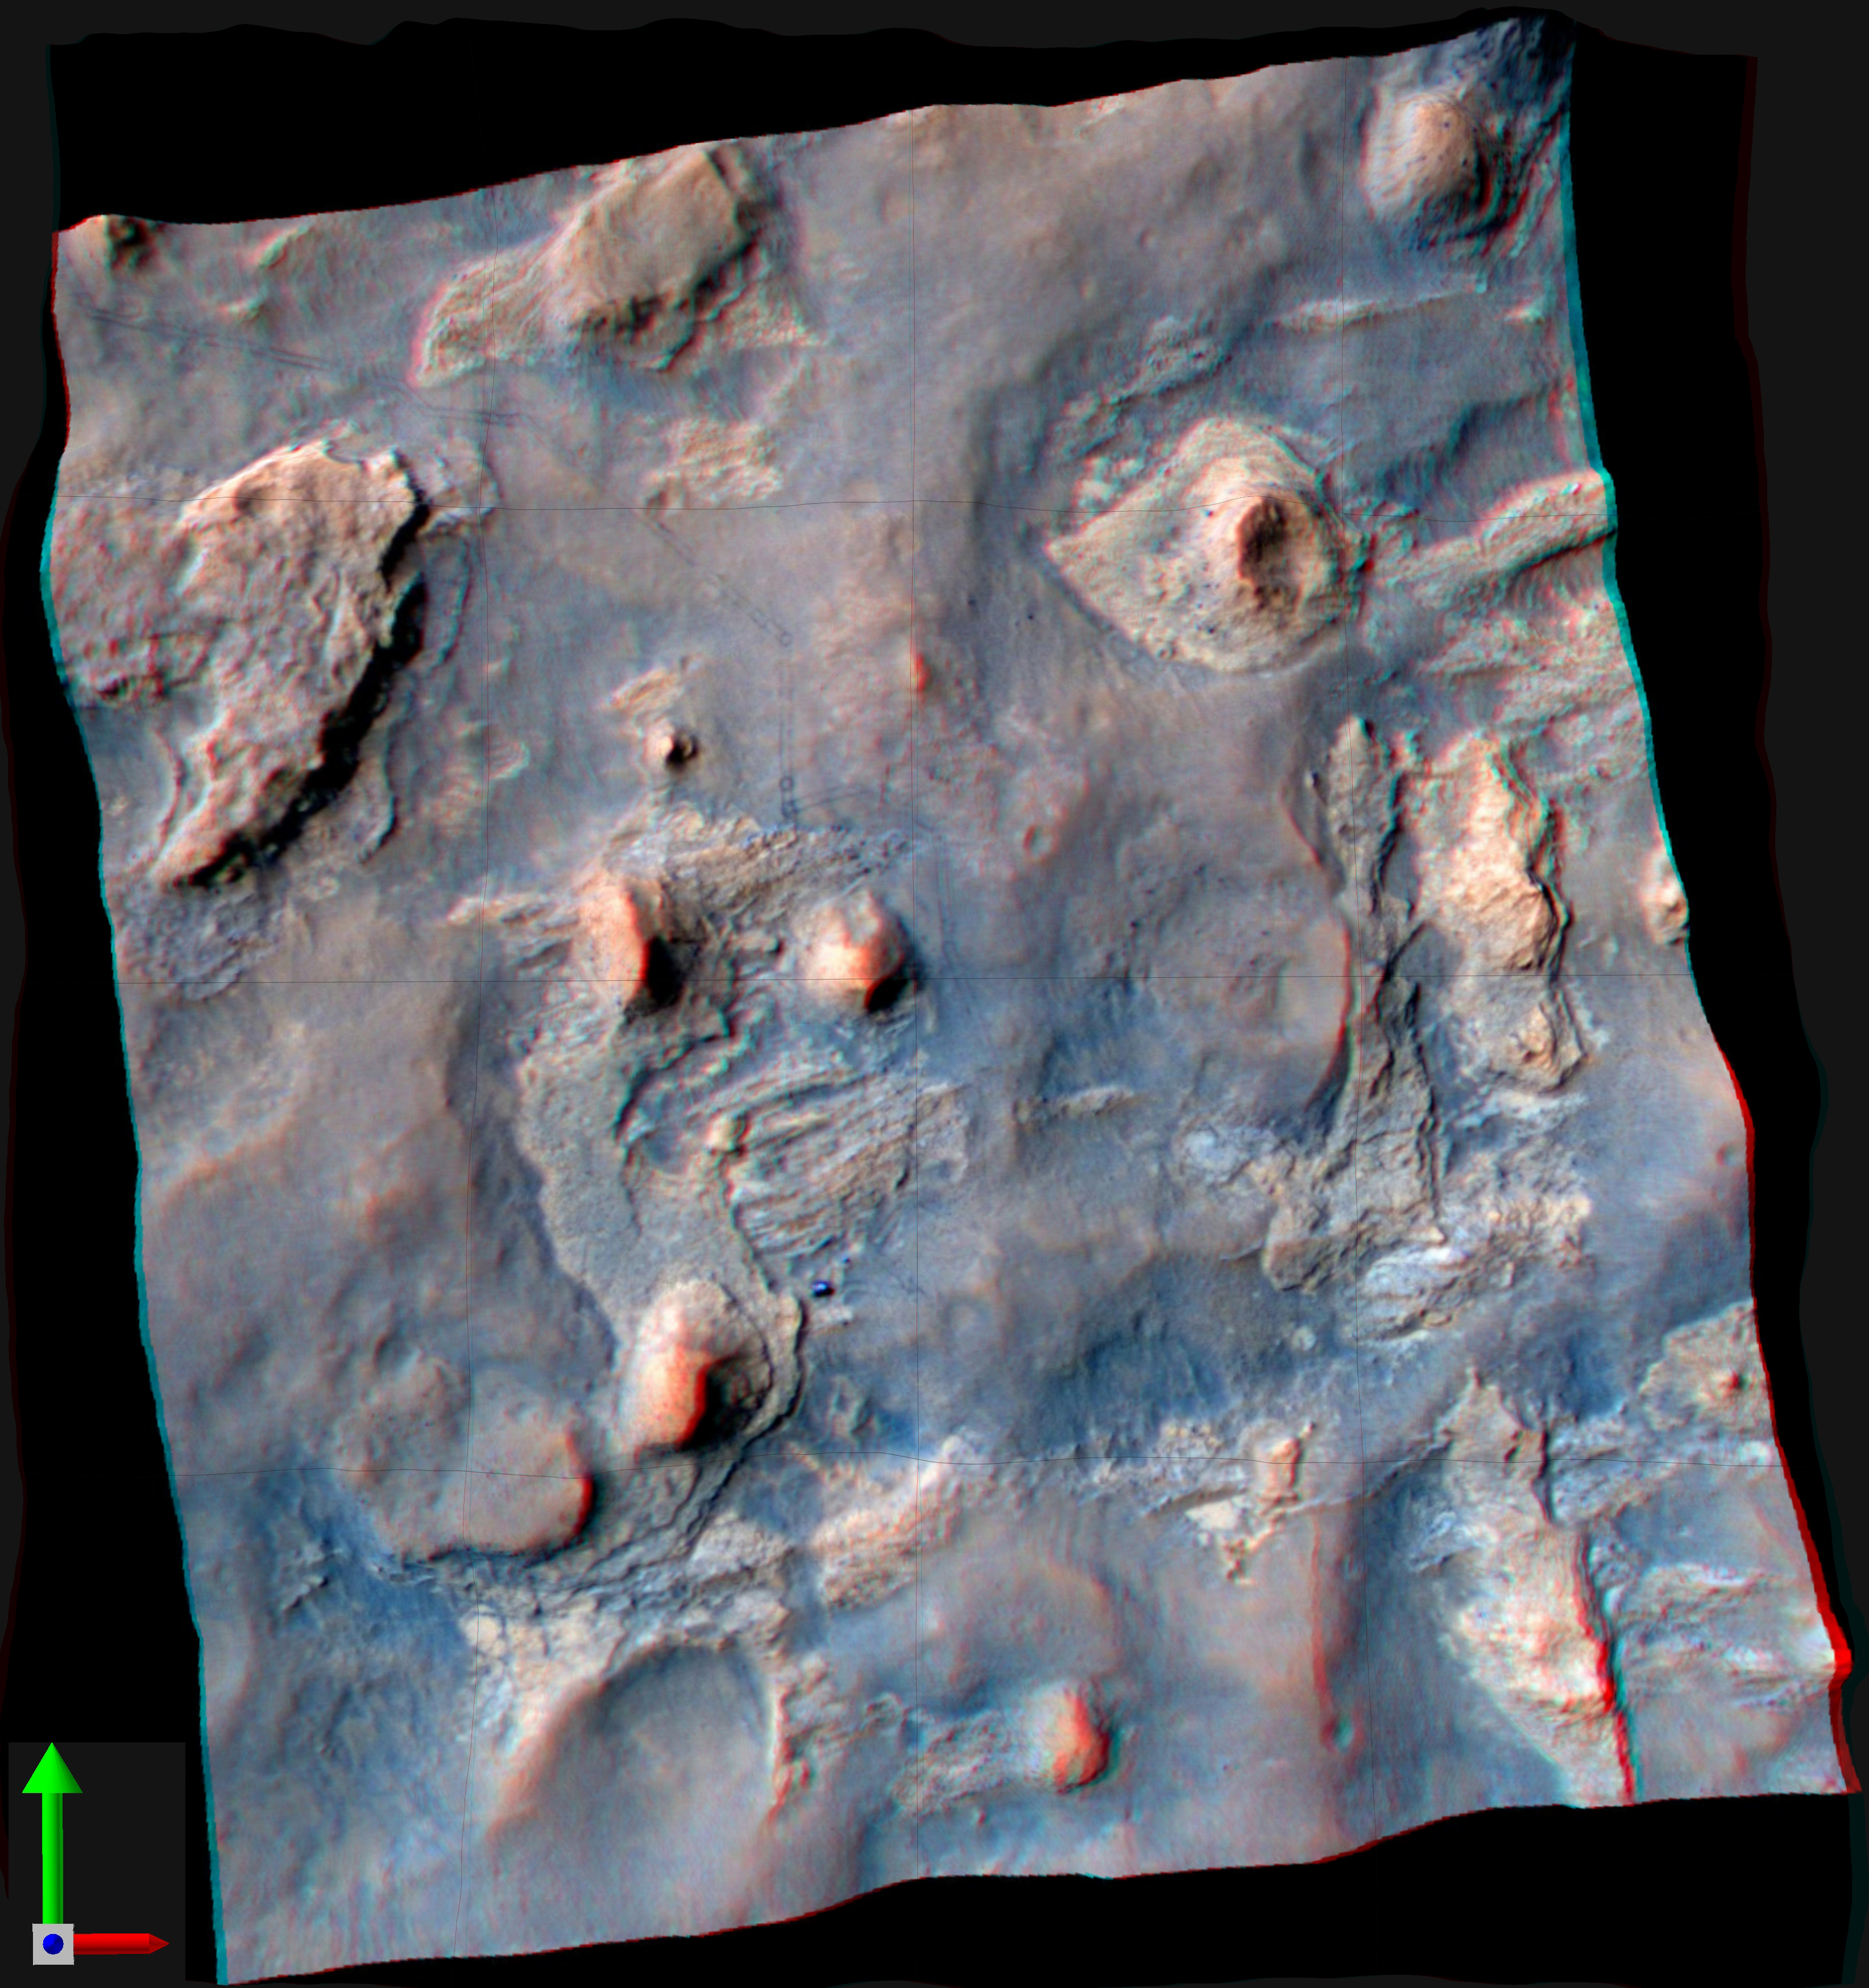

Stereo View of Curiosity and Rover Tracks at ‘the Kimberley,’ April 2014

NASA’s Curiosity Mars rover and tracks from its driving are visible in this view combining information from three observations by the High Resolution Imaging Science Experiment (HiRISE) camera on NASA’s Mars Reconnaissance Orbiter. The image appears three-dimensional when viewed through red-blue glasses with the red lens on the left.

An image taken by HiRISE on April 11, 2014, when Curiosity was near the butte in the lower-left quadrant of the image, has been combined with three-dimensional information about the terrain from a pair of earlier HiRISE images. The vertical dimension is exaggerated compared to horizontal dimensions.

The butte in the lower left quadrant is informally called “Mount Remarkable.” The rover, appearing bright blue in the enhanced color of this image, is at the two-o’clock position in relation to the Butte. Curiosity entered the area included in this image on March 12, 2014, along the tracks visible near the upper left corner. The distance between parallel wheel tracks is about 9 feet (2.7 meters). The area included in the image is about 1,200 feet (about 365 meters) wide. The April 11 HiRISE image without the added topographical information is online at PIA18081. A rover’s-eye view including Mount Remarkable, taken by Curiosity on the same day, is online at PIA18083.

The location taking up most of the left half of this image is called “the Kimberley.” About a year before Curiosity arrived here, the rover’s science team chose this location for investigating because it contains a set of outcrops of different types of rock layers exposed close together. The site is along the route of the mission’s journey from the Yellowknife Bay area, where Curiosity found evidence of an ancient lakebed environment favorable for microbial life, to long-term destinations on the lower slopes of Mount Sharp.

HiRISE is one of six instruments on NASA’s Mars Reconnaissance Orbiter. The University of Arizona, Tucson, operates HiRISE, which was built by Ball Aerospace & Technologies Corp., Boulder, Colo. NASA’s Jet Propulsion Laboratory, a division of the California Institute of Technology in Pasadena, manages the Mars Reconnaissance Orbiter and Mars Science Laboratory projects for NASA’s Science Mission Directorate, Washington.

Credit: NASA/JPL-Caltech/Univ. of Arizona